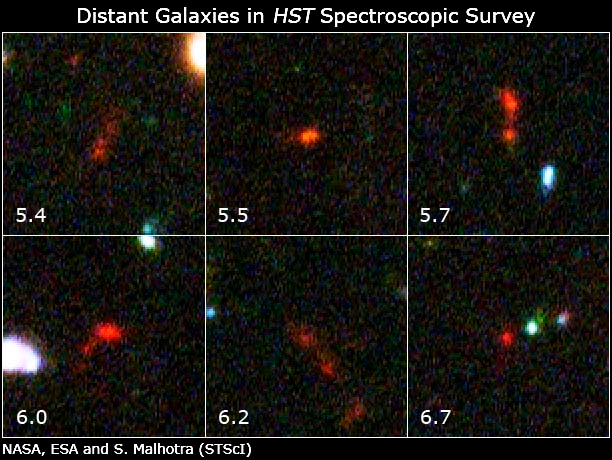

Hubble Takes Faintest Spectroscopic Survey of Distant Galaxies

This is a montage of some of the earliest galaxies found in the Hubble Ultra Deep Field. Their distances (expressed in red shift value) have been measured by the spectrograph on the Advanced Camera for Surveys. They show a variety of structure, some indicating galaxy mergers, which is one of the mechanisms for galaxies to grow.

Credit: NASA and Grism ACS Program for Extragalactic Science (STScI)